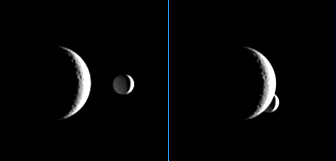

Now You See Me…

Enceladus briefly passes behind the crescent of Rhea in these images, which are part of a “mutual event” sequence taken by Cassini. These sequences help scientists refine our understanding of the orbits of Saturn’s moons.

The images were taken one minute apart as smaller Enceladus (505 kilometers, or 314 miles across) darted behind Rhea (1,528 kilometers, or 949 miles across) as seen from the Cassini spacecraft’s point of view.

The images were taken in visible light with the Cassini spacecraft narrow-angle camera on April 14, 2006, at a distance of approximately 3.4 million kilometers (2.1 million miles) from Rhea and 4.1 million kilometers (2.5 million miles) from Enceladus. The image scale is 20 kilometers (13 miles) per pixel on Rhea and 24 kilometers (15 miles) per pixel on Enceladus.

The Cassini-Huygens mission is a cooperative project of NASA, the European Space Agency and the Italian Space Agency. The Jet Propulsion Laboratory, a division of the California Institute of Technology in Pasadena, manages the mission for NASA’s Science Mission Directorate, Washington, D.C. The Cassini orbiter and its two onboard cameras were designed, developed and assembled at JPL. The imaging operations center is based at the Space Science Institute in Boulder, Colo.

Credit: NASA/JPL/Space Science Institute